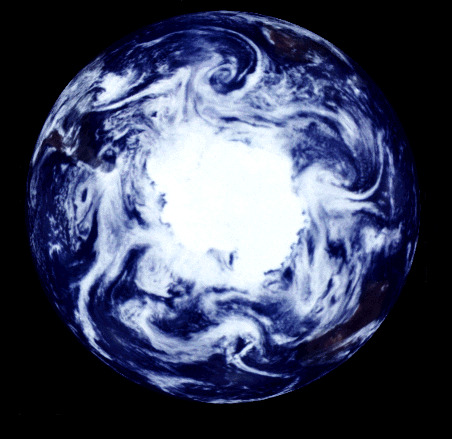

South Polar Projection of Earth

This view of the Earth shows a wonderfully unique but physically impossible view of the southern hemisphere and Antarctica. While a spacecraft could find itself directly over the Earth’s pole, roughly half of the image should be in darkness! This view was created by mosaicing together several images taken by Galileo over a 24 hour period and projecting them as they would be seen from above the pole. The continents of South America, Africa, and Australia are respectively seen at the middle left, upper right, and lower right. The slightly bluish ice and snow of Antarctica include large ice shelves (upper left, lower middle), a broad fan of broken offshore pack ice (lower left and middle) and continental glaciers protruding into the sea (lower right). The regularly spaced weather systems are prominent.

Most spacecraft traveling near the Earth’s poles are in very low Earth orbit, and cannot acquire panoramic shots like this one. Galileo’s view of the southern hemisphere, combined with the spacecraft’s special spectral properties (four separate narrowband filters that measure the brightness of reflected light at specific infrared wavelengths), led to a number of unique observations. For example, Galileo’s cameras distinguished between ice and high stratospheric clouds, allowing scientists to study the correlation between these clouds and growth of the ozone hole.

The Jet Propulsion Laboratory, Pasadena, CA manages the mission for NASA’s Office of Space Science, Washington, DC.

This image and other images and data received from Galileo are posted on the World Wide Web.

Credit: NASA/JPL